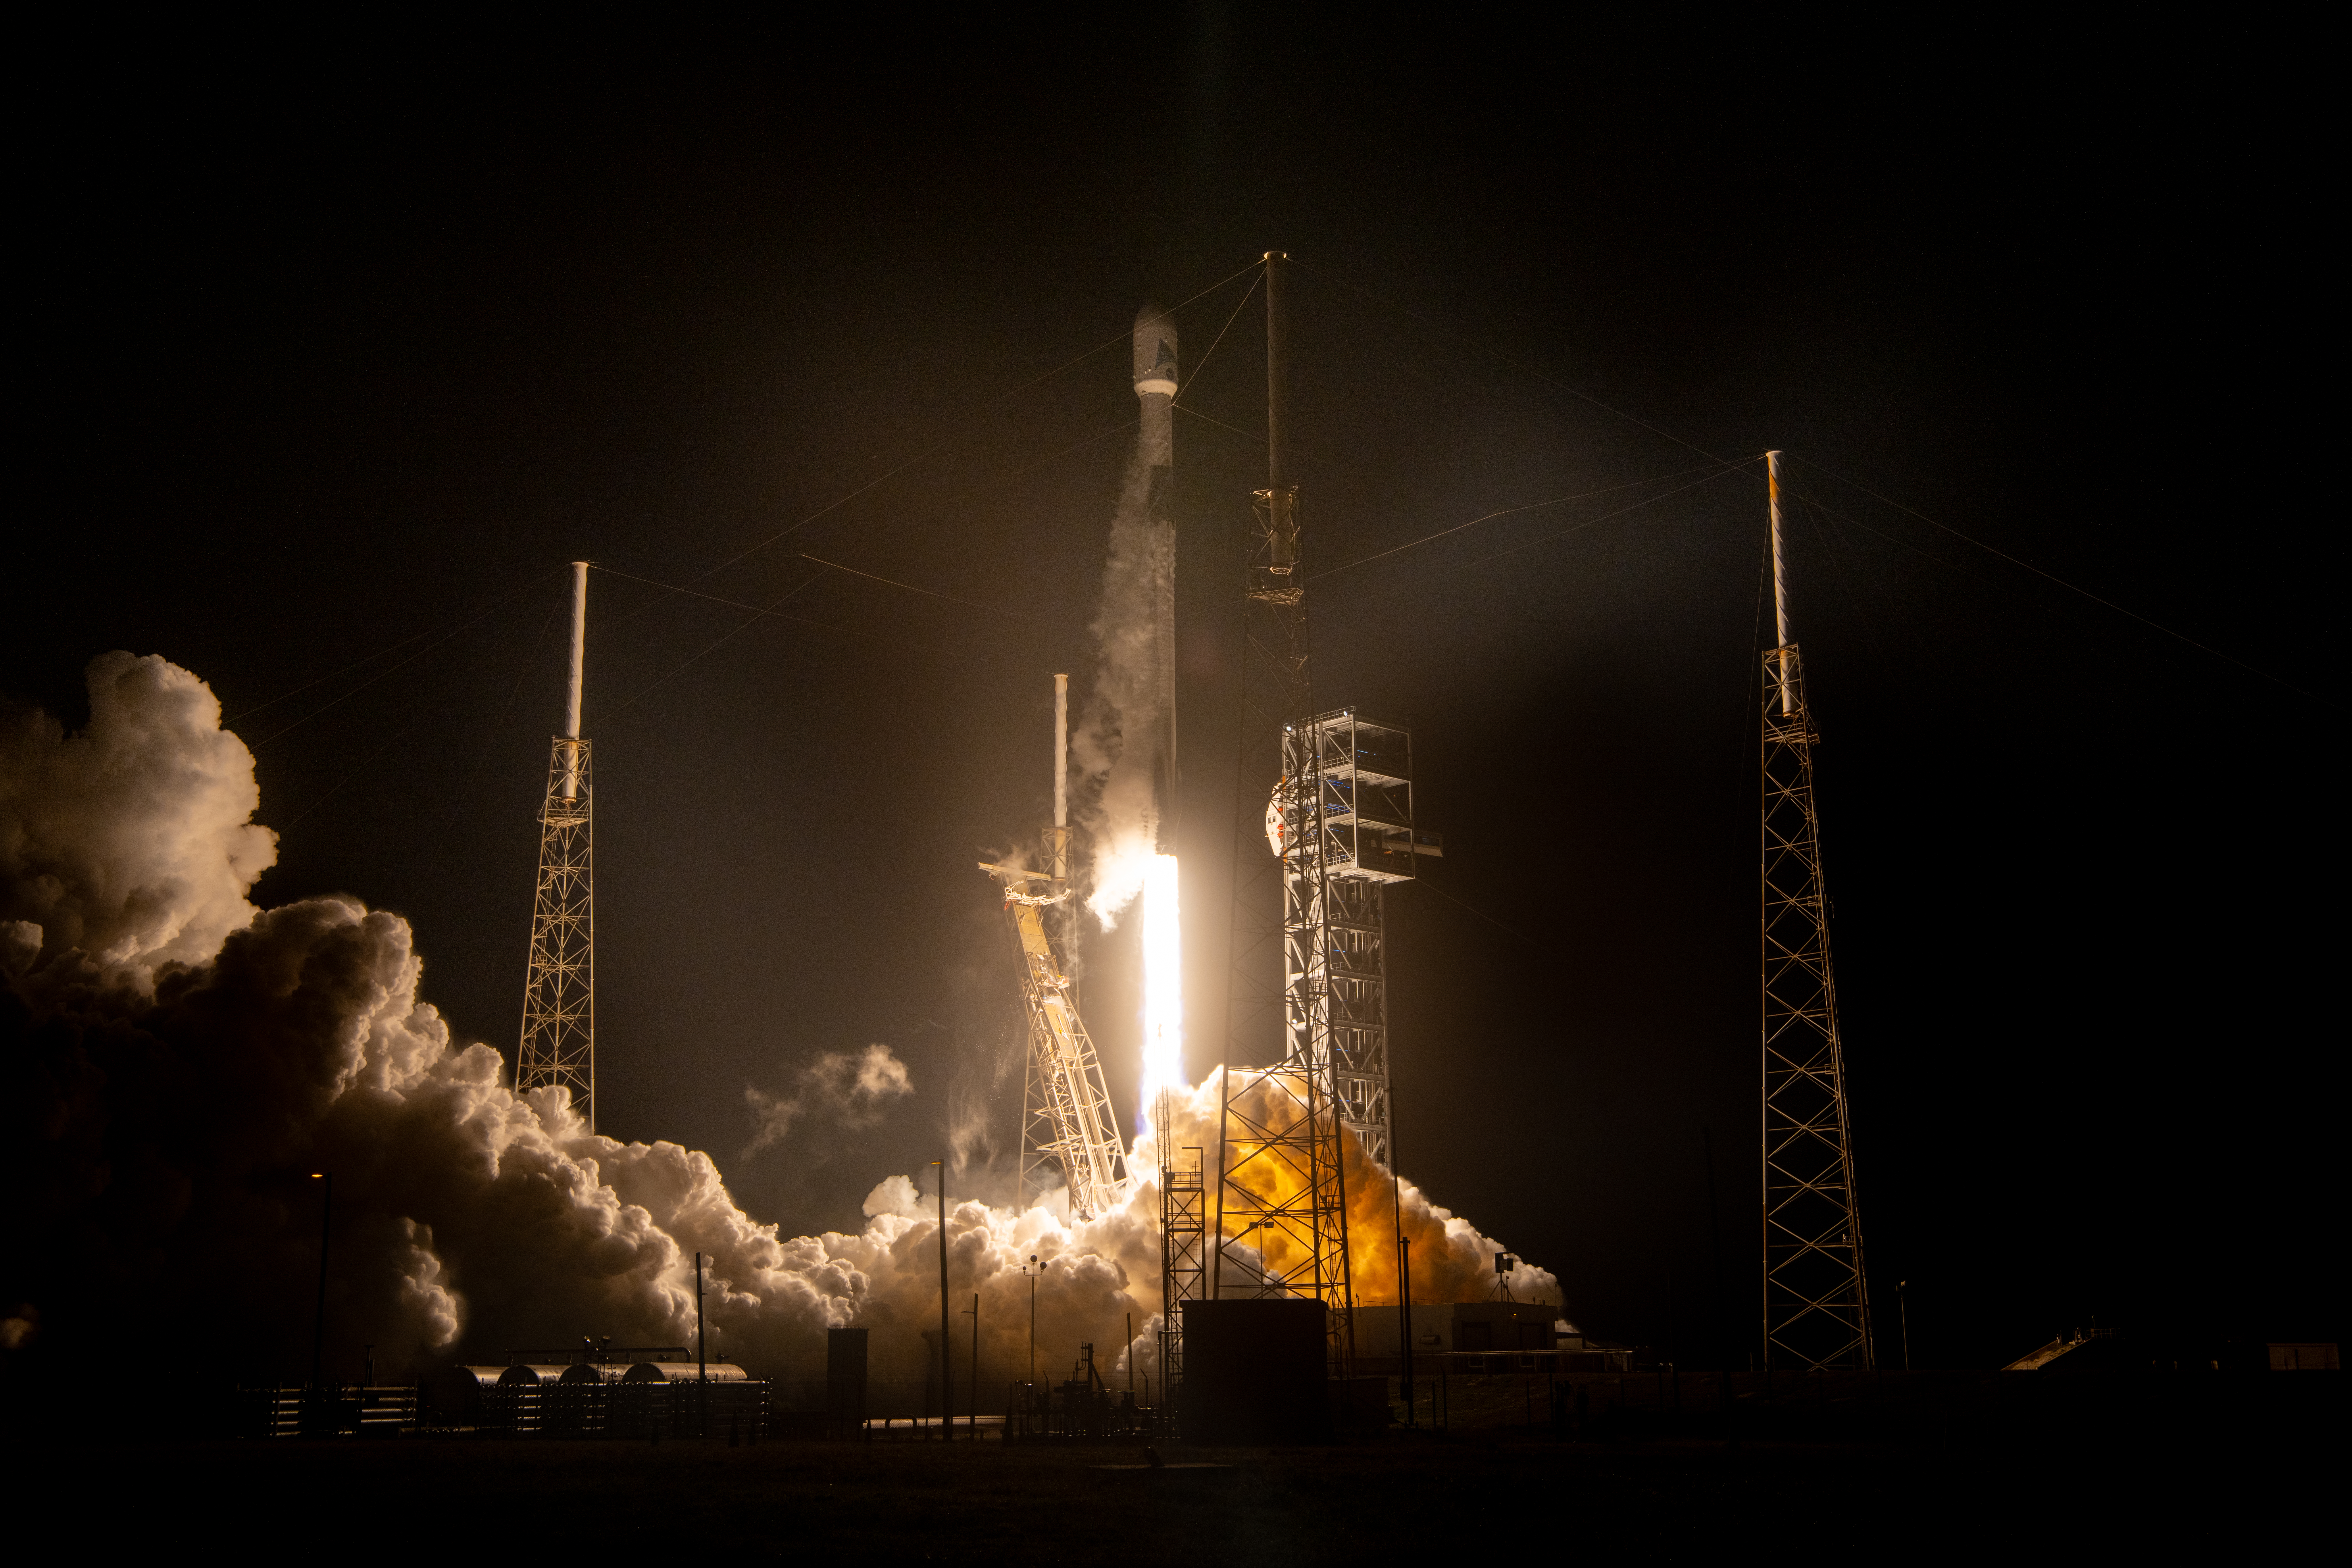

NASA’s PACE (Plankton, Aerosol, Cloud, ocean Ecosystem) spacecraft, atop a SpaceX Falcon 9 rocket, successfully lifts off from Space Launch Complex 40 at Cape Canaveral Space Force Station in Florida at 1:33 a.m. EST Thursday, Feb. 8. PACE is NASA’s newest earth-observing satellite that will help increase our understanding of Earth’s oceans, atmosphere, and climate by delivering hyperspectral observations of microscopic marine organisms called phytoplankton, as well new data on clouds and aerosols.

Credit: NASA / Denny Henry; Desiree Stover; Barbara Lambert; Katie Mellos; and Mike Guinto